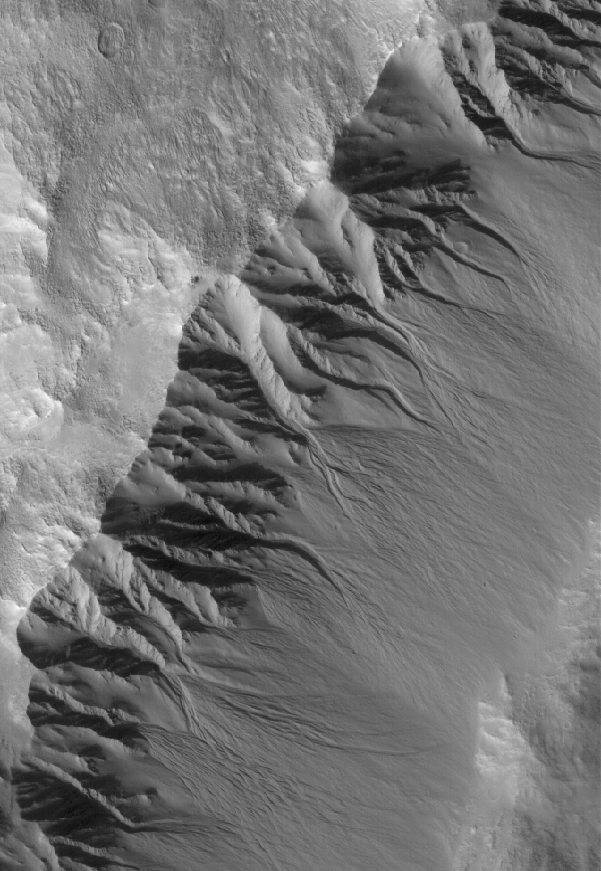

Gullied Crater Wall

16 June 2005
This Mars Global Surveyor (MGS) Mars Orbiter Camera (MOC) image shows gullies in the southeast-facing wall of an impact crater in northwestern Acidalia Planitia. Gullies are common in southern middle-latitude craters, and much less common in cases like the one shown here, found at a northern middle latitude. Debate continues within the Mars science community as to the origin of the gullies, whether by groundwater, melting ice or snow, or an alternative fluid such as carbon dioxide.

Location near: 41.4°N, 44.8°W
Image width: ~3 km (~1.9 mi)
Illumination from: lower left
Season: Northern Autumn

Credit: NASA/JPL/Malin Space Science Systems